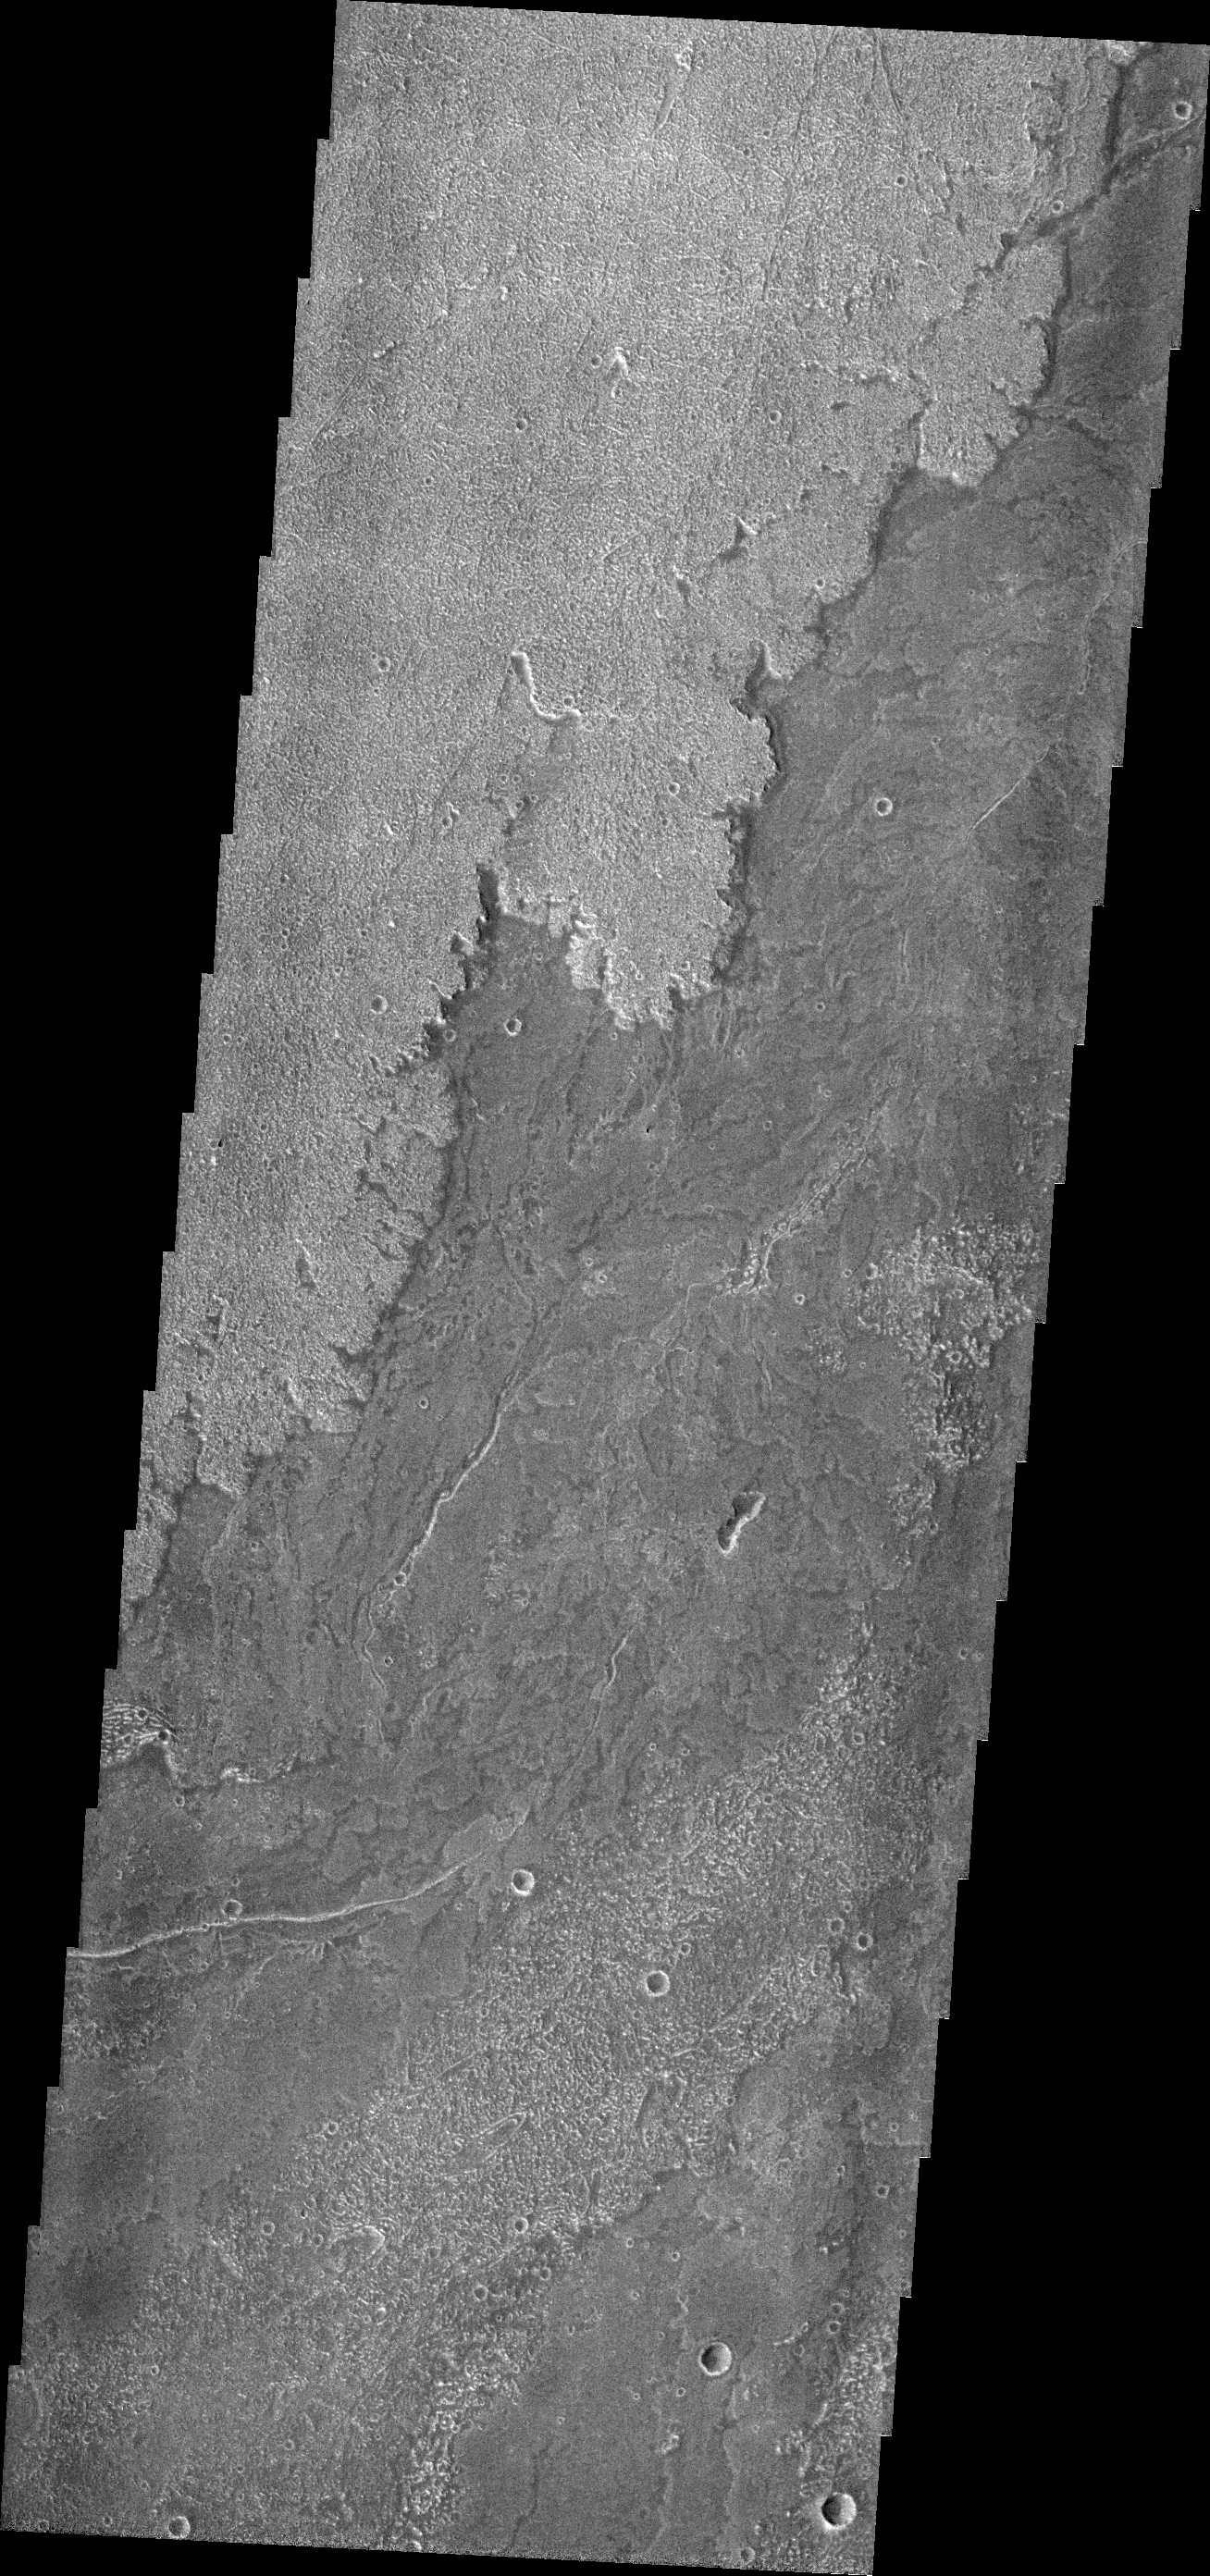

Daedalia Planum

Innumerable lava flows from Arsia Mons make up the volcanic plains called Daedalia Planum.

Credit: NASA/JPL/ASU